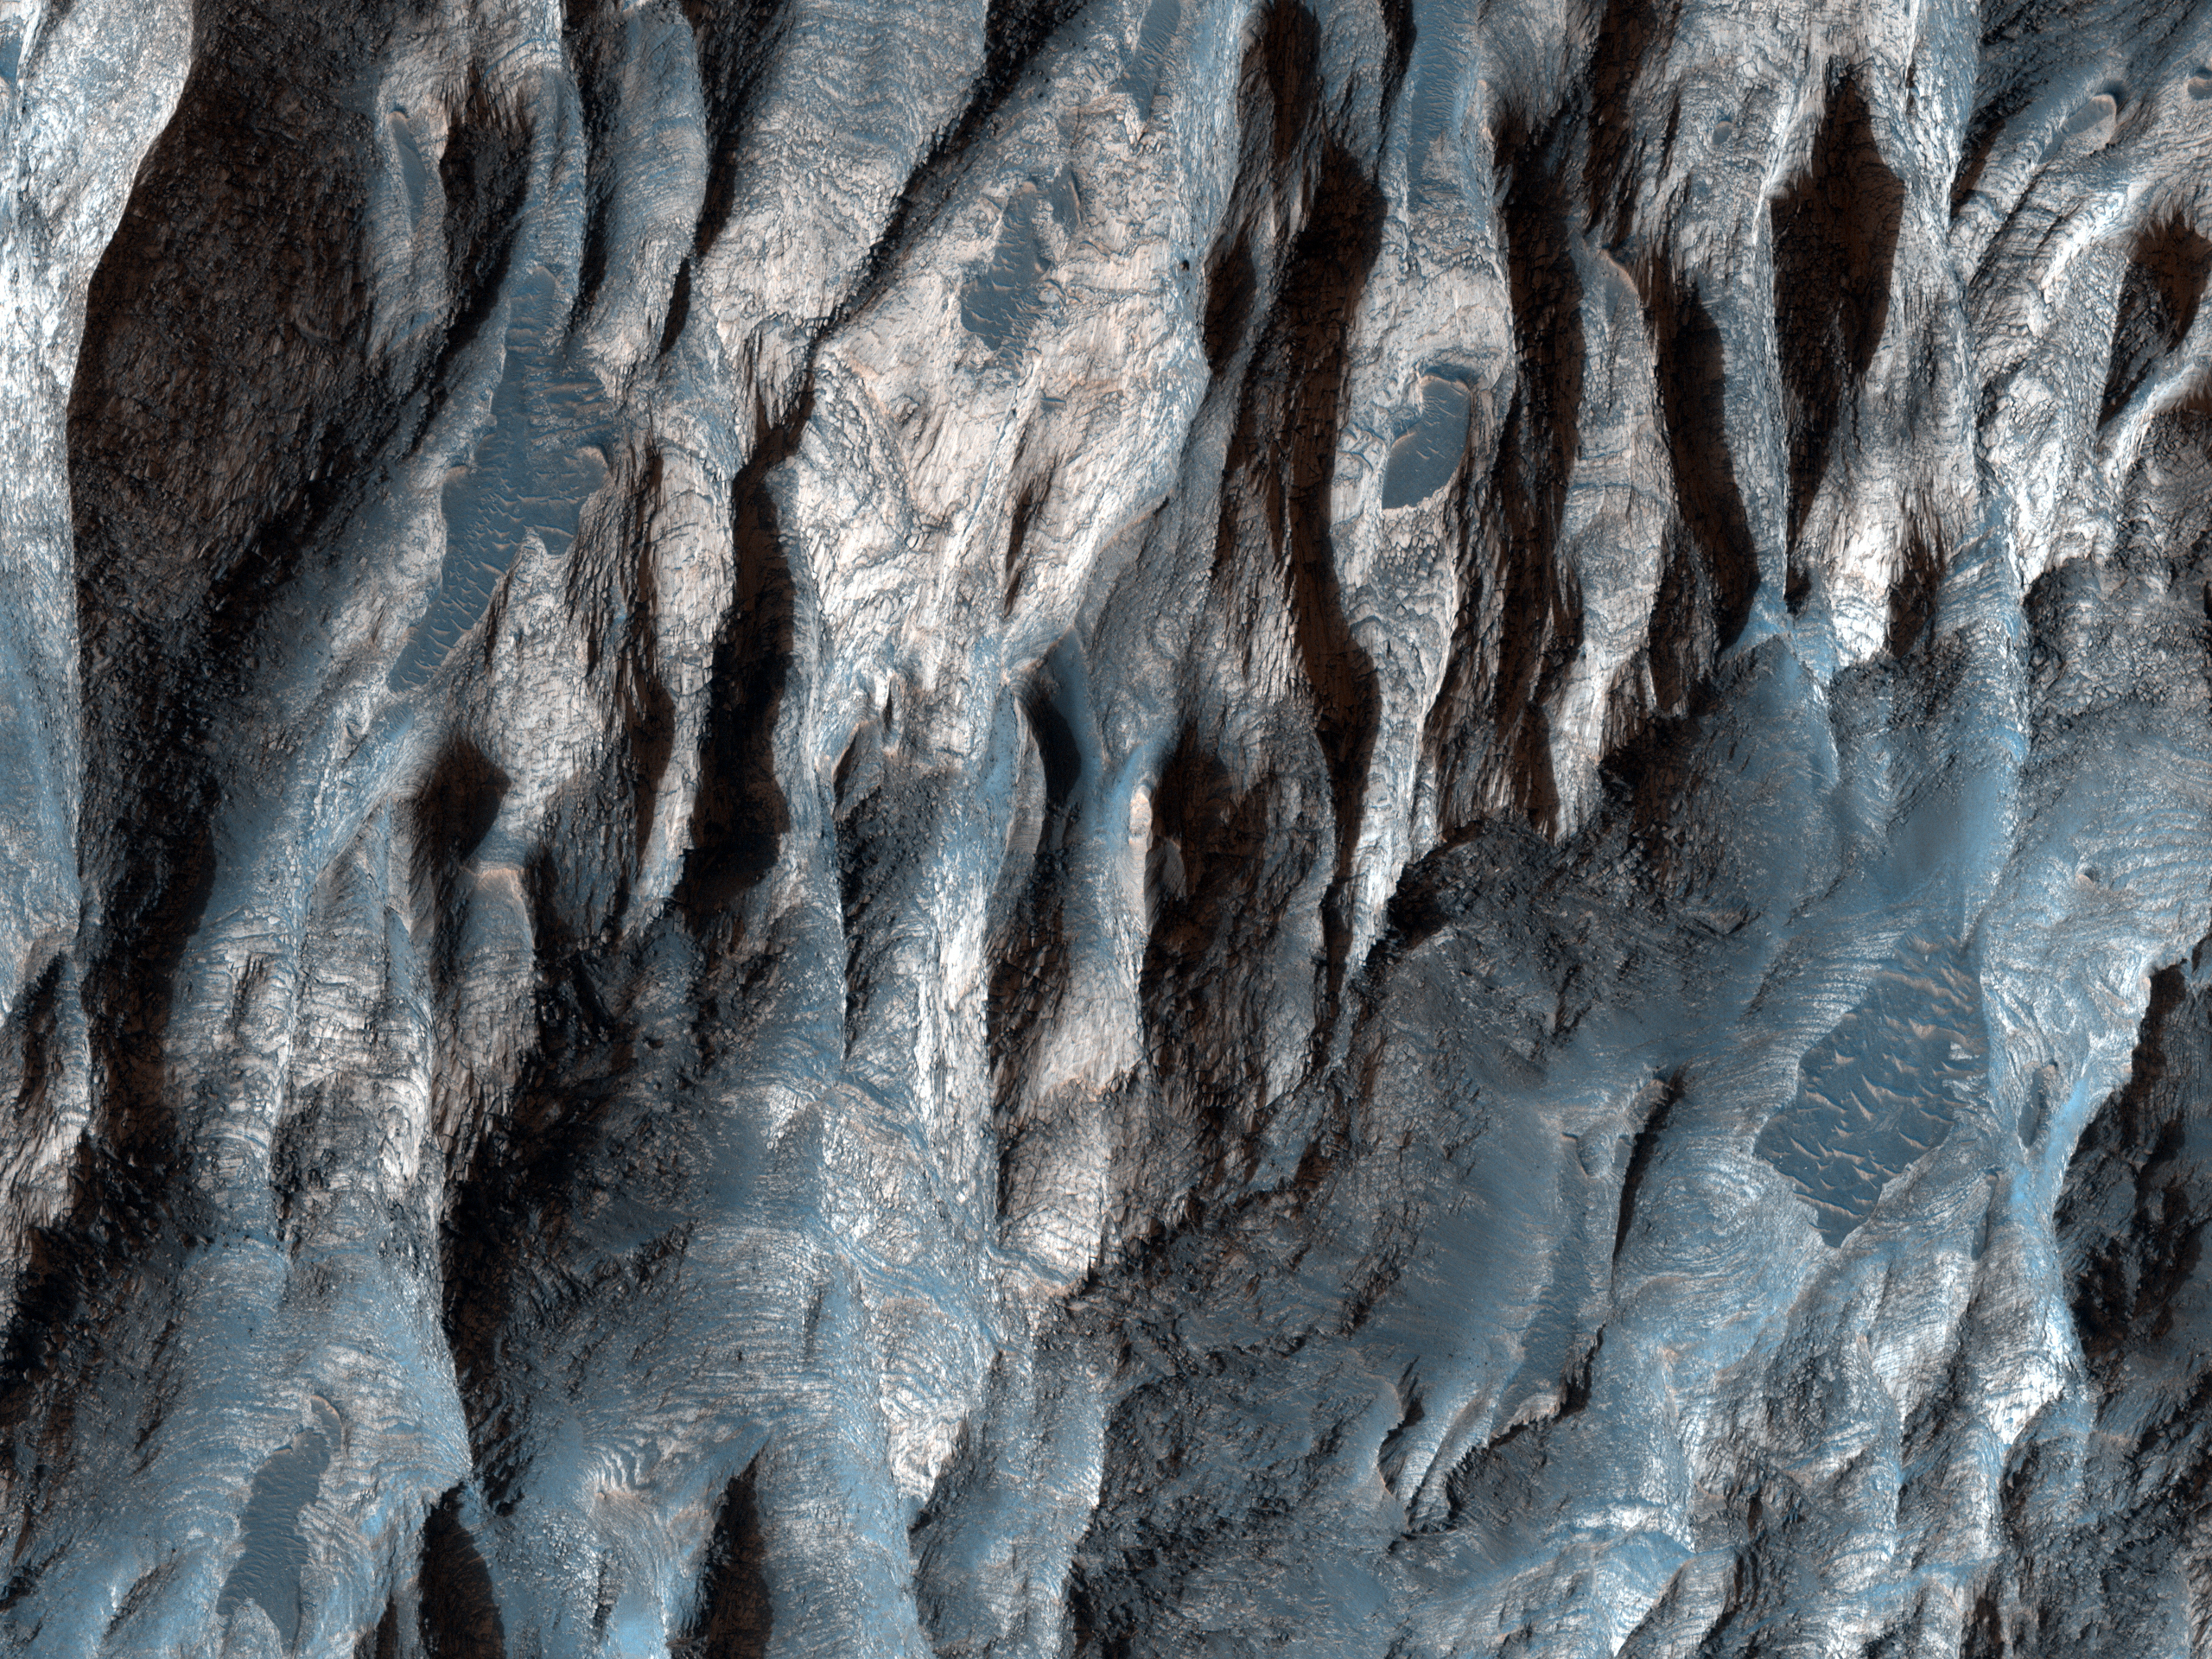

Strengths of Materials in Ganges Mensa

The amount of time that a geologic deposit is exposed at the surface can be measured by counting the number of impact craters that is contains in a given area. The longer a deposit is exposed at the surface the more impact events that it endures.

In this image, there are at least two distinct geologic units, a light-toned bedrock and a surface veneer of dark-toned material that contains sand dunes. The light-toned bedrock must be older that the dark-toned veneer of sand; the bedrock must have been present first in order to be covered by the sand. The dark-toned sand however, contains many more impact craters than the light-toned bedrock. This suggests that the surface of the bedrock is younger than the veneer of sand.

This can be explained by the bedrock being more easily eroded by the wind than the veneer of sand. The surface of the bedrock is rapidly refreshed (craters smoothed away), while the sand veneer retains impact craters for a longer period of time. This indicates that the bedrock is very friable (weak and easily eroded, in this case by the wind) and the sand veneer is less friable.

NASA’s Jet Propulsion Laboratory, a division of the California Institute of Technology in Pasadena, manages the Mars Reconnaissance Orbiter for NASA’s Science Mission Directorate, Washington. Lockheed Martin Space Systems, Denver, built the spacecraft. The High Resolution Imaging Science Experiment is operated by the University of Arizona, Tucson, and the instrument was built by Ball Aerospace & Technologies Corp., Boulder, Colo.

Originally released June 6, 2007

Credit: NASA/JPL-Caltech/University of Arizona